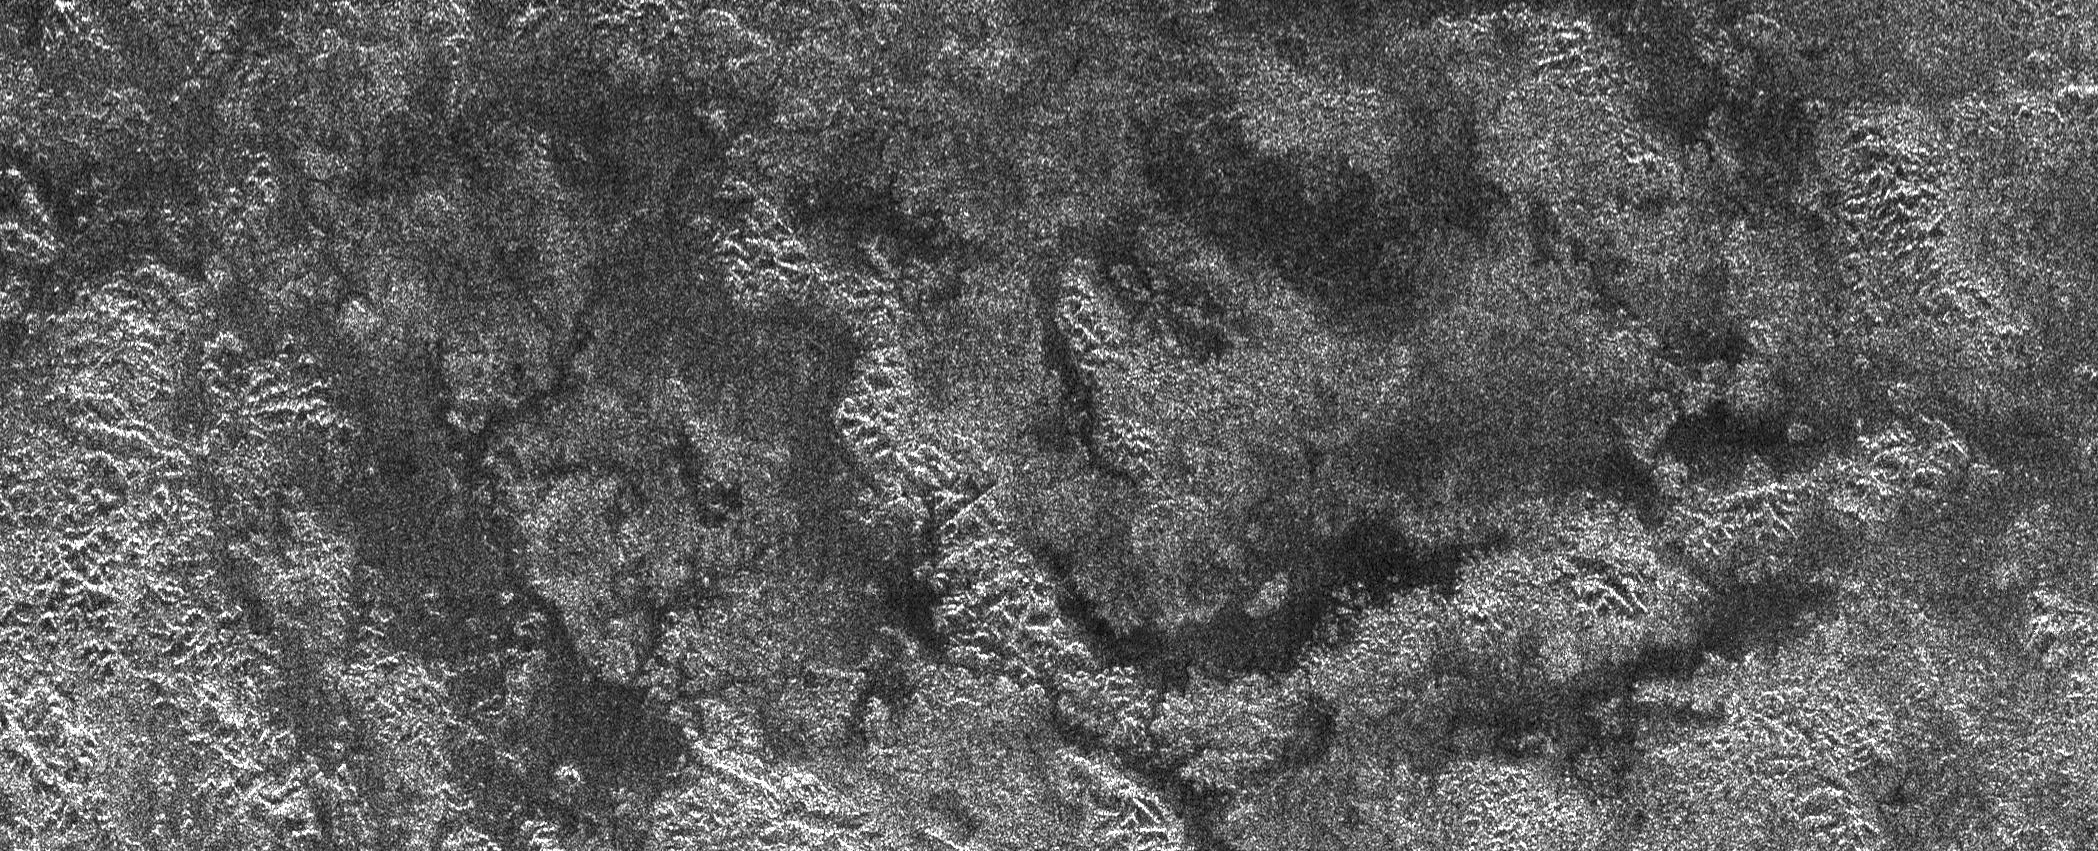

Titan’s Land-o-Lakes

The Cassini spacecraft’s Titan Radar Mapper instrument imaged this area atop Xanadu, the bright area of Titan, on April 30, 2006. The picture is roughly 150 kilometers (93 miles) wide by 400 kilometers (249 miles) long, and shows features as small as 350 meters (1148 feet). Chains of hills or mountains are revealed by the radar beam, which is illuminating their northern sides (in this image, north is up). Interspersed between the chains of hills are darker areas where topographic features are absent or partly buried. The darkest areas could contain liquids, which tend to reflect the radar beam away from Cassini in the absence of winds, making the area appear quite dark. At Titan’s icy conditions, these liquids would be methane and/or ethane. Stubby drainage features can be see faintly between the chains of hills, suggesting flow of the liquid across parts of the region.

The Cassini-Huygens mission is a cooperative project of NASA, the European Space Agency and the Italian Space Agency. The Jet Propulsion Laboratory, a division of the California Institute of Technology in Pasadena, manages the mission for NASA’s Science Mission Directorate, Washington, D.C. The Cassini orbiter was designed, developed and assembled at JPL. The radar instrument was built by JPL and the Italian Space Agency, working with team members from the United States and several European countries.

Credit: NASA/JPL-Caltech/ASI